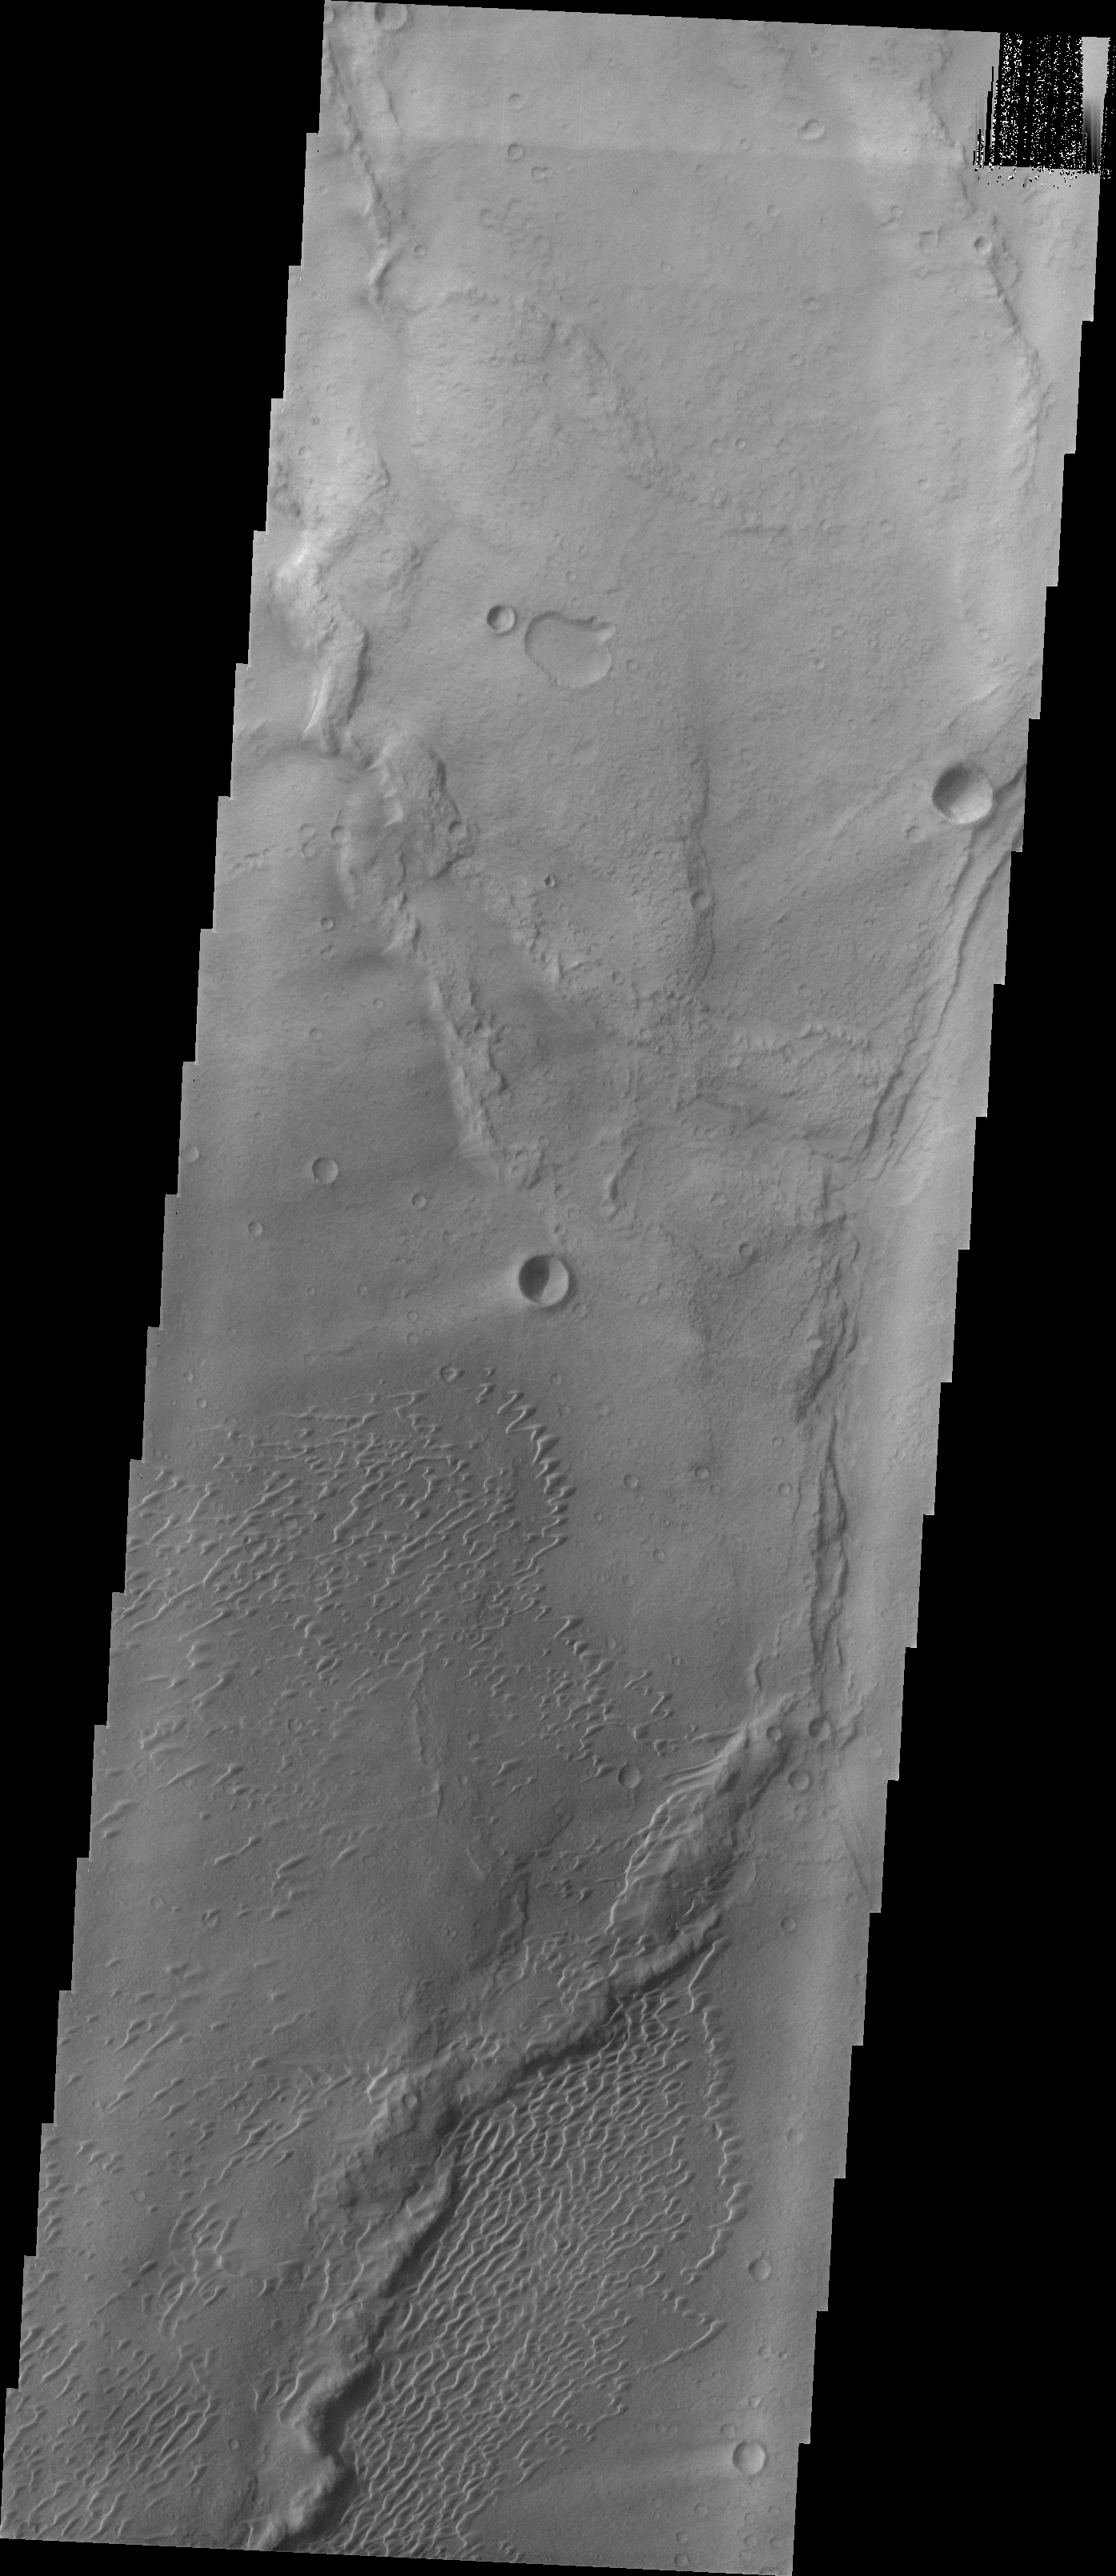

Investigating Mars: Nili and Meroe Paterae

This image shows part of the dune field near Meroe Patera. High resolution imaging by other spacecraft has revealed that the dunes in this region are moving. Winds are blowing the dunes across a rough surface of regional volcanic lava flows. The paterae are calderas on the volcanic complex called Syrtis Major Planum. Dunes are found in both Nili and Meroe Paterae and in the region between the two calderas.

The Odyssey spacecraft has spent over 15 years in orbit around Mars, circling the planet more than 69000 times. It holds the record for longest working spacecraft at Mars. THEMIS, the IR/VIS camera system, has collected data for the entire mission and provides images covering all seasons and lighting conditions. Over the years many features of interest have received repeated imaging, building up a suite of images covering the entire feature. From the deepest chasma to the tallest volcano, individual dunes inside craters and dune fields that encircle the north pole, channels carved by water and lava, and a variety of other feature, THEMIS has imaged them all. For the next several months the image of the day will focus on the Tharsis volcanoes, the various chasmata of Valles Marineris, and the major dunes fields. We hope you enjoy these images!

Credit: NASA/JPL-Caltech/ASU